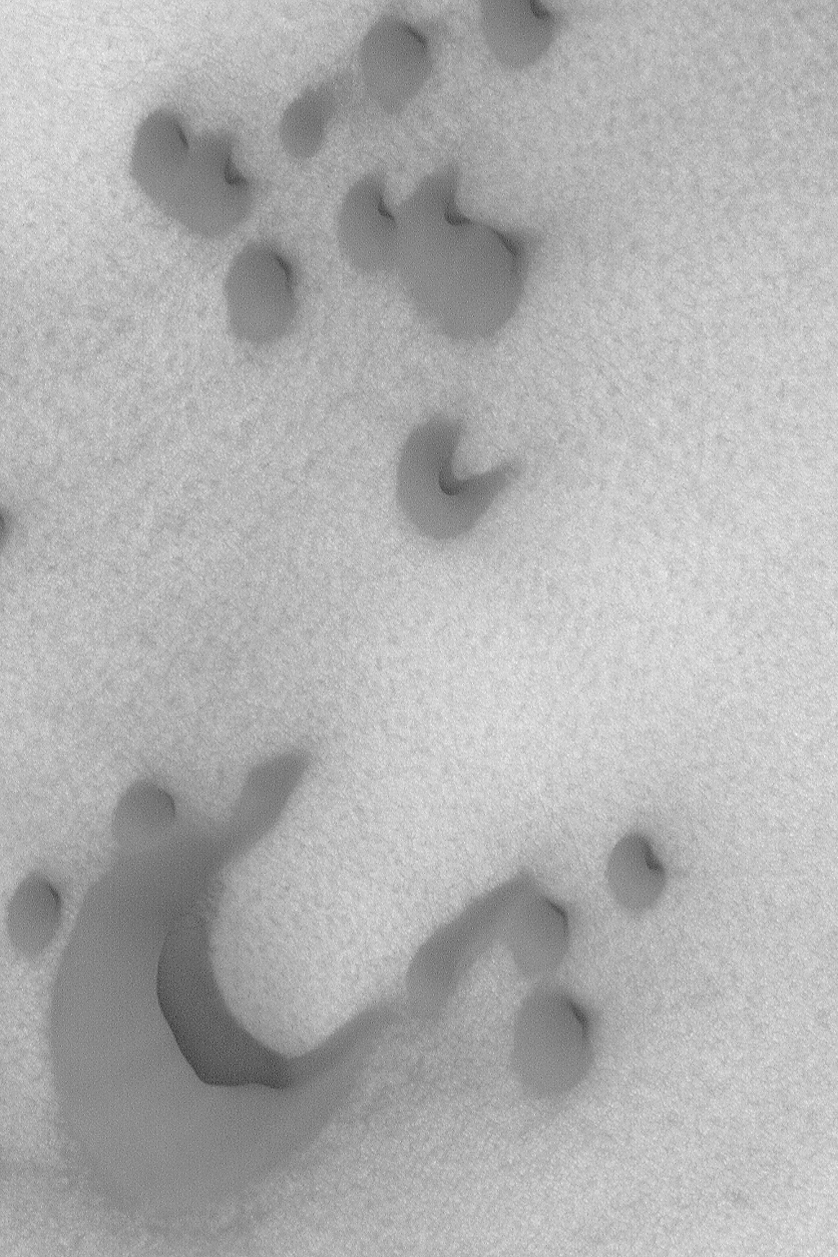

North Polar Dunes

MGS MOC Release No. MOC2-499b, 30 September 2003

The steepest slope on a sand dune, the slipface, indicates the general direction that wind has been transporting sediment. This Mars Global Surveyor (MGS) Mars Orbiter Camera (MOC) image shows several dark sand dunes in the north polar region. Sand transport in this case is from the lower left (southwest) toward the upper right (northeast). The picture is located near 76.5°N, 257.4°W, and covers an area 3 km (1.9 mi) across. Sunlight illuminates the scene from the lower left.

Credit: NASA/JPL/Malin Space Science Systems